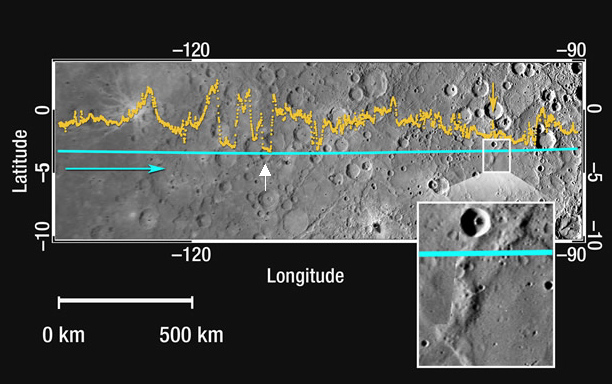

Mercury’s Topography from the Second Flyby

This figure shows about a 1,600 kilometer-long (1,000 mile-long) section of the MLA profile from MESSENGER’s second Mercury flyby superimposed on a portion of the NAC approach mosaic from the mission’s first Mercury encounter (see PIA10605). The blue line indicates the spacecraft ground track, and the yellow dots show the altimetry data points; the blue arrow shows the spacecraft’s direction of travel. This hemisphere has about 70% of the range in topography sampled by MLA during the first Mercury flyby (see PIA10394) and so this part of the equatorial hemisphere is smoother than that sampled last January. Near longitude -97° (263°E) there is a wrinkle ridge nearly 1 kilometer high (yellow arrow and white box containing a magnified view) that indicates horizontal shortening of the crust, possibly the result of global contraction associated with the cooling of the interior. In the longitude range of -115° to -120° (245°E to 240°E), the instrument sampled several craters of different depths with tilted floors (tilts of -0.5° to -0.2°; example indicated with a white arrow) that may have been the result of deformational processes.

Date Acquired: January 14 and October 6, 2008
Instrument: Mercury Laser Altimeter (MLA), Narrow Angle Camera (NAC)
Scale: The MLA track shown is about 1,600 kilometers (1,000 miles) long

These images are from MESSENGER, a NASA Discovery mission to conduct the first orbital study of the innermost planet, Mercury. For information regarding the use of images, see the MESSENGER image use policy.

Credit: NASA/Johns Hopkins University Applied Physics Laboratory/Carnegie Institution of Washington